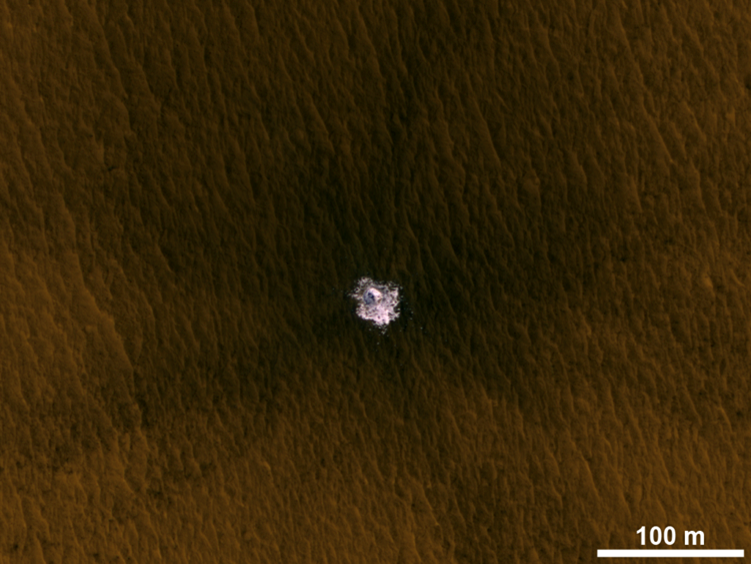

Fresh Crater Exposing Buried Ice on Mid-Latitude Mars

A meteorite impact that excavated this crater on Mars exposed bright ice that had been hidden just beneath the surface at this location: latitude 43.9 degrees north, longitude 204.3 degrees east. The 100-meter scale bar at lower right is 109 yards.

The image is an excerpt from an observation by the High Resolution Imaging Science Experiment camera (HiRISE) on NASA’s Mars Reconnaissance Orbiter on Jan. 30, 2012. Additional image products from the same observation are at http://www.uahirise.org/ESP_025840_2240. The image has been processed to allow details to be seen in both the bright ice and the darker soil.

The University of Arizona, Tucson, operates HiRISE, which was built by Ball Aerospace & Technologies Corp., Boulder, Colo. NASA’s Jet Propulsion Laboratory, a division of the California Institute of Technology in Pasadena, manages the Mars Reconnaissance Orbiter Project for NASA’s Science Mission Directorate, Washington.

Credit: NASA/JPL-Caltech/Univ. of Arizona